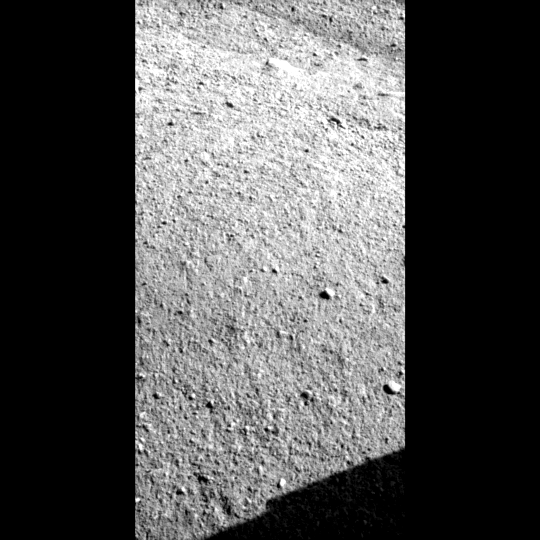

Snow White Trench (Animation)

This animation shows the evolution of the trench called “Snow White” that NASA’s Phoenix Mars Lander began digging on the 22nd Martian day of the mission after the May 25, 2008, landing.

The Phoenix Mission is led by the University of Arizona, Tucson, on behalf of NASA. Project management of the mission is by NASA’s Jet Propulsion Laboratory, Pasadena, Calif. Spacecraft development is by Lockheed Martin Space Systems, Denver.

Photojournal Note: As planned, the Phoenix lander, which landed May 25, 2008 23:53 UTC, ended communications in November 2008, about six months after landing, when its solar panels ceased operating in the dark Martian winter.

Credit: NASA/JPL-Caltech/University of Arizona/Texas A&M